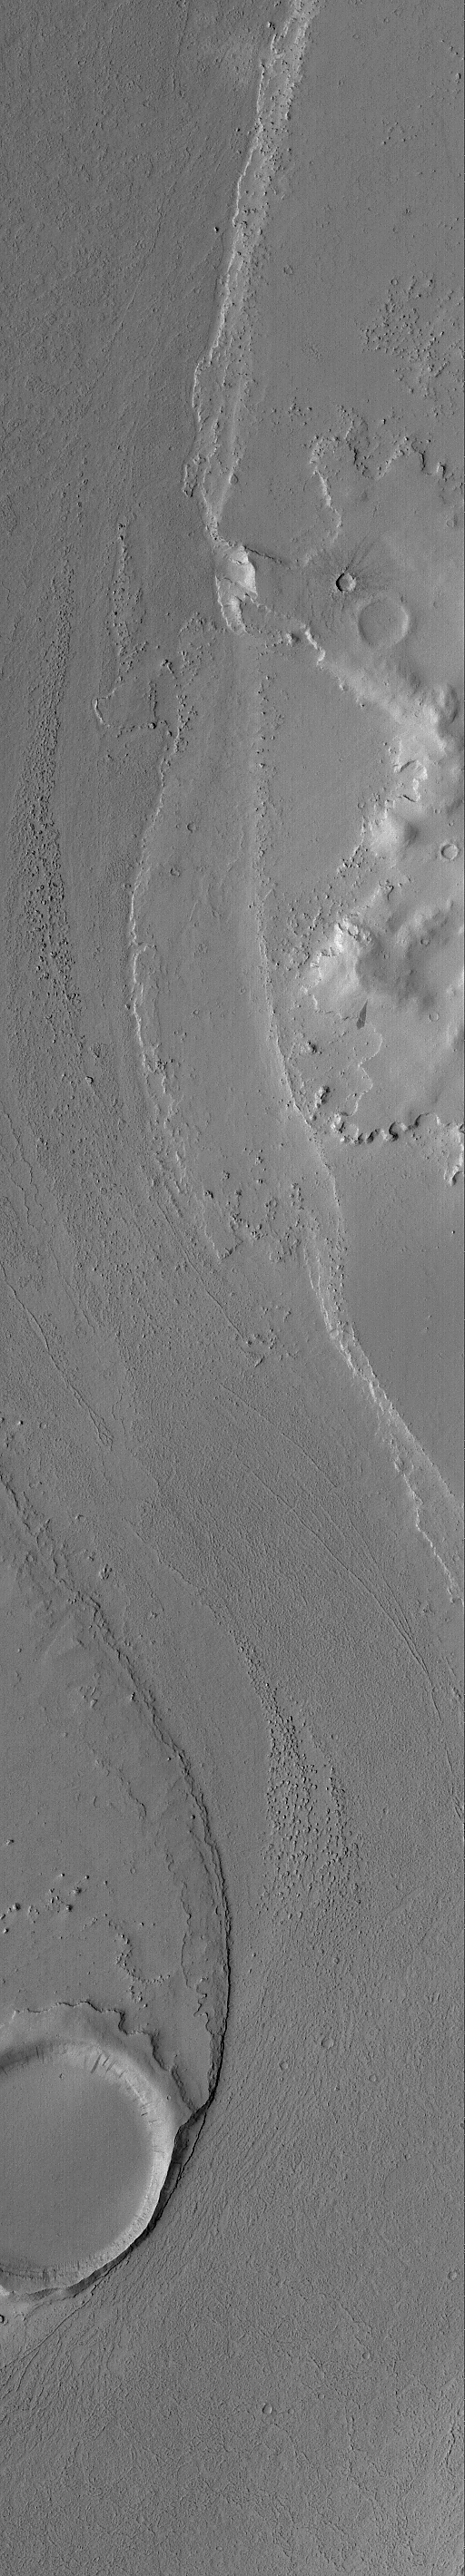

Marte Vallis Channel

14 September 2004
This Mars Global Surveyor (MGS) Mars Orbiter Camera (MOC) image shows a portion of a channel in the Marte Valles outflow system. An old meteor impact crater in the lower left (southwest) corner of the image blocked the erosive fluids that poured through Marte Vallis, creating a streamlined tail in its lee. The materials that flowed through the valley may have been water-rich mud, very fluid lava, or both. The nature of the fluid is still a matter of research and discussion among Mars scientists. This image is located near 12.5°N, 177.5°W. The image covers an area approximately 3 km (1.9 mi) across and is illuminated by sunlight from the left/lower left.

Credit: NASA/JPL/Malin Space Science Systems